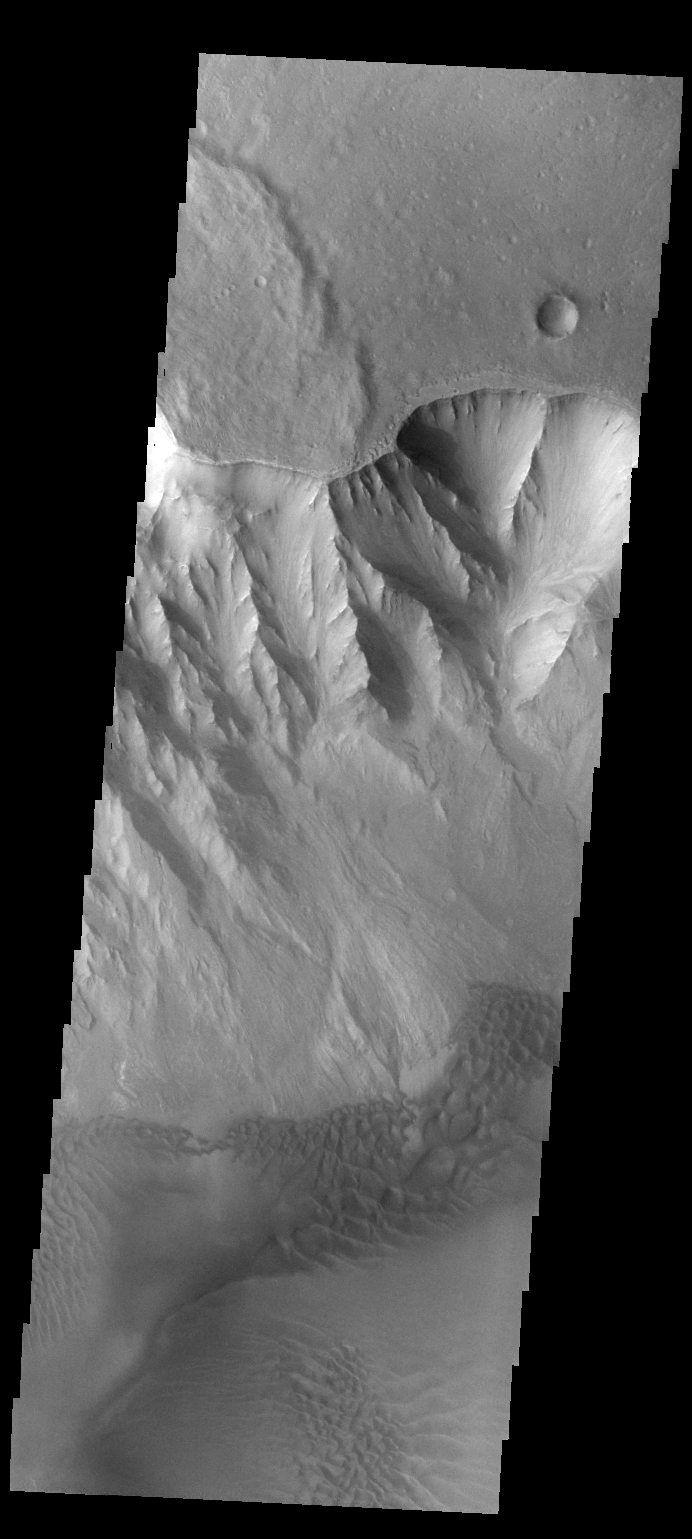

Juventae Chasma Dunes

This VIS image shows the western margin of Juventae Chasma and the dunes that occur at the base of the chasma cliff.

Credit: NASA/JPL-Caltech/ASU